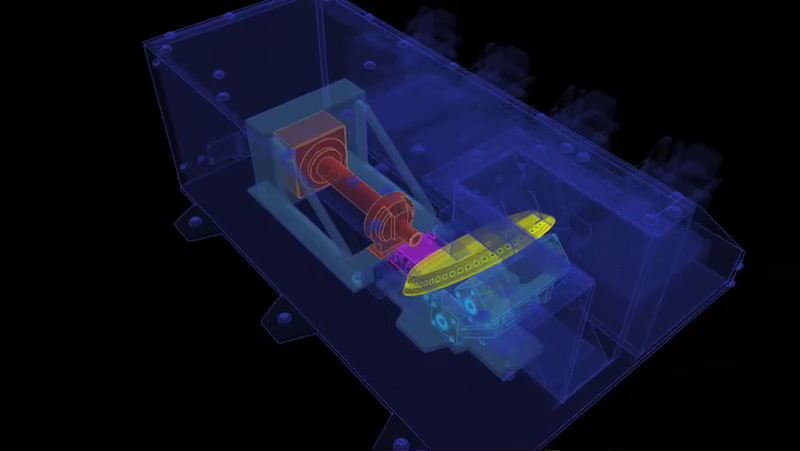

Schematic Animation of Phoenix’s Microscope Station

This animation shows the workings of the microscope station of the Microscopy, Electrochemistry and Conductivity Analyzer (MECA) instrument suite of NASA’s Phoenix Mars Lander.

Samples are delivered to the horizontal portion of the sample wheel (yellow) that pokes outside an opening in the box enclosure. The wheel rotates to present the sample to the microscopes. The Optical Microscope (red) can see particles a little smaller than one-tenth the diameter of a human hair. The Atomic Force Microscope (pink) can see particles forty time smaller. The samples are on a variety of substrate surfaces, the small circles on the beveled edge of the sample wheel. For scale, the diameter of the wheel is about 14 centimeters (5.5 inches). Each substrate is a circle 3 millimeters (0.1 inch) in diameter.

The Phoenix Mission is led by the University of Arizona, Tucson, on behalf of NASA. Project management of the mission is by NASA’s Jet Propulsion Laboratory, Pasadena, Calif. Spacecraft development is by Lockheed Martin Space Systems, Denver.

Photojournal Note: As planned, the Phoenix lander, which landed May 25, 2008 23:53 UTC, ended communications in November 2008, about six months after landing, when its solar panels ceased operating in the dark Martian winter.

Credit: NASA/JPL-Caltech/University of Arizona